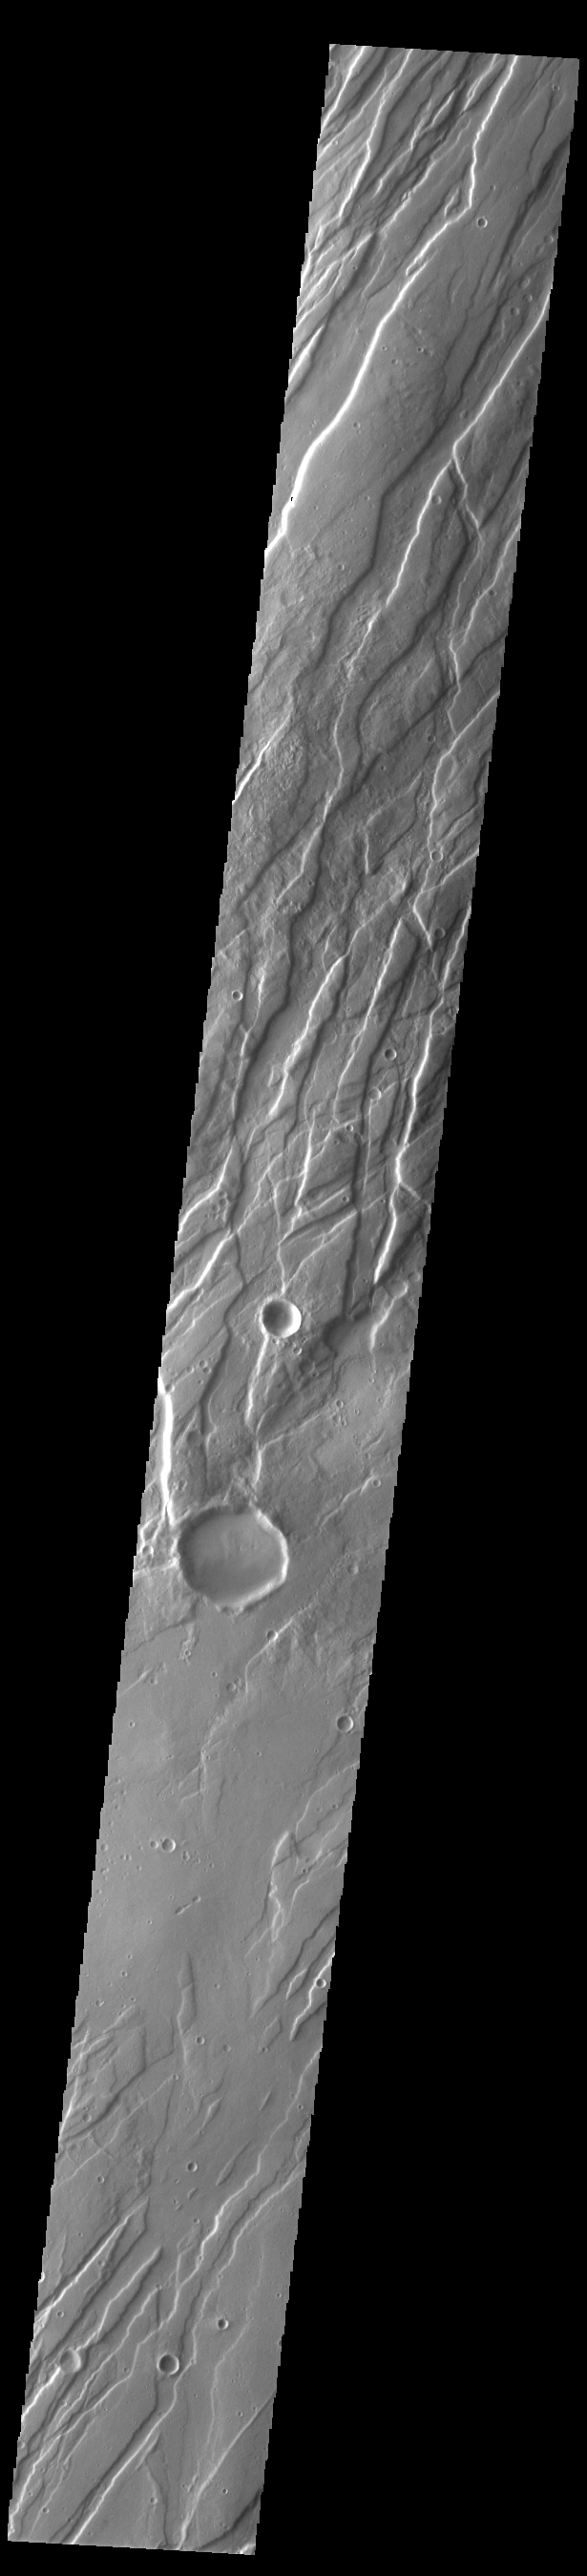

Tempe Fossae

Today’s VIS image is shows a small portion of Tempe Fossae. The linear features are tectonic graben. Graben are formed by extension of the crust and faulting. When large amounts of pressure or tension are applied to rocks on timescales that are fast enough that the rock cannot respond by deforming, the rock breaks along faults. In the case of a graben, two parallel faults are formed by extension of the crust and the rock in between the faults drops downward into the space created by the extension. Numerous sets of graben are visible in this THEMIS image, trending from north-northeast to south-southwest. Because the faults defining the graben are formed perpendicular to the direction of the applied stress, we know that extensional forces were pulling the crust apart in the west-northwest/east-southeast direction. The complete fossae system in almost 2000 km (1242 miles) long.

Credit: NASA/JPL-Caltech/ASU